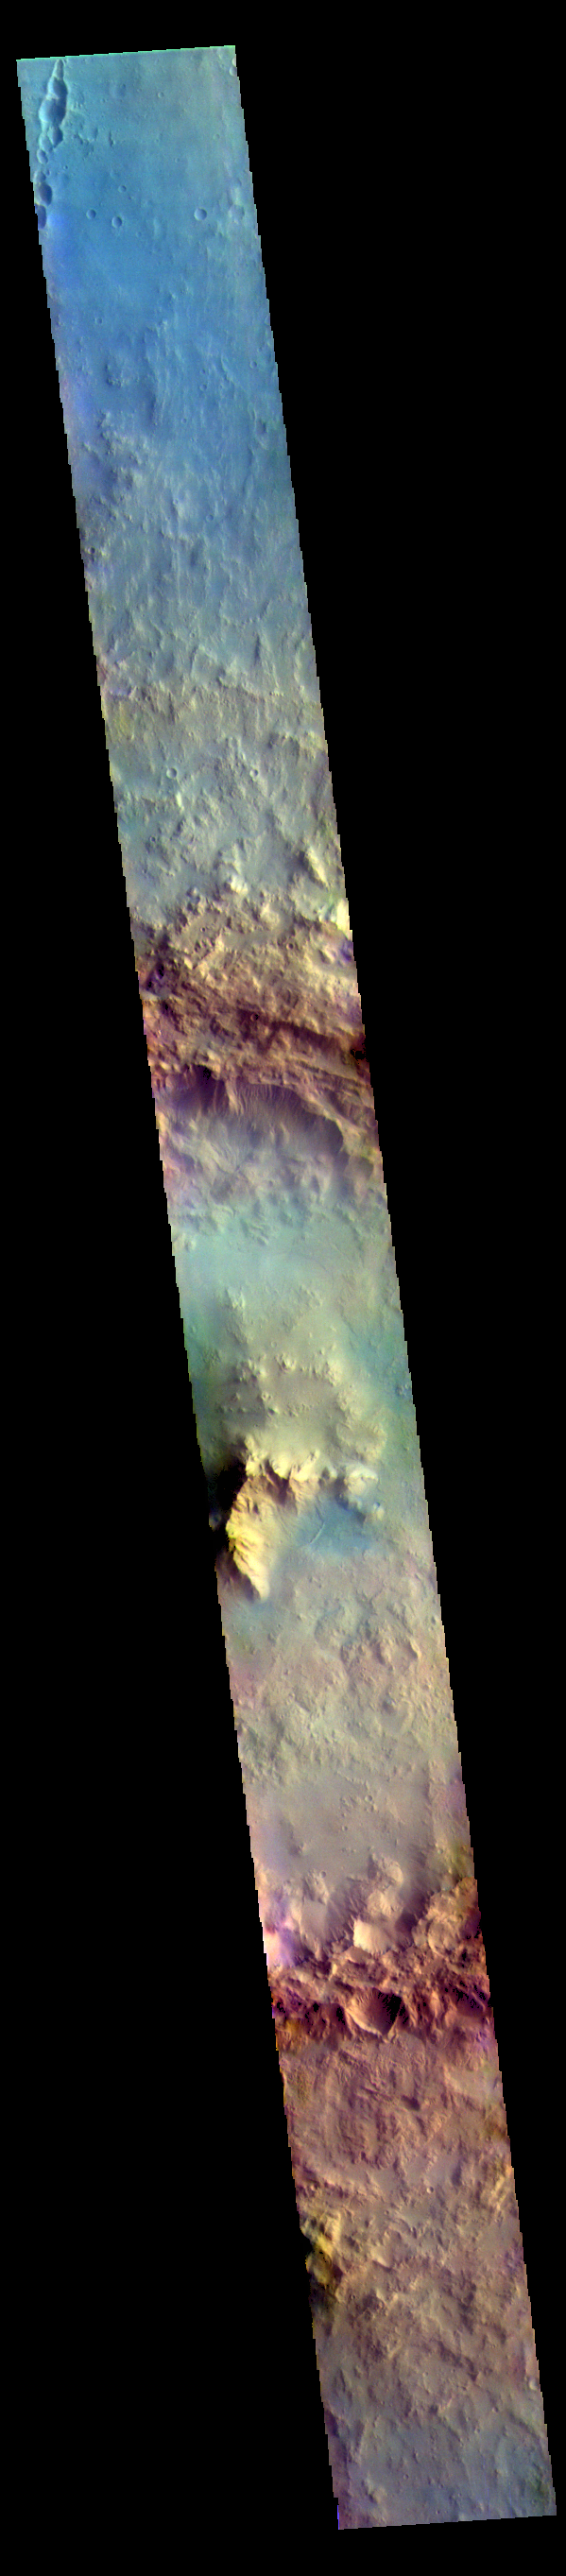

Isil Crater – False Color

The THEMIS VIS camera contains 5 filters. The data from different filters can be combined in multiple ways to create a false color image. These false color images may reveal subtle variations of the surface not easily identified in a single band image. Today’s false color image shows a cross section of Isil Crater and its surrounding ejecta blanket. Isil Crater is located in Tyrrhena Terra near Hellas Planitia and is 77km (48 miles) in diameter.

Credit: NASA/JPL-Caltech/ASU